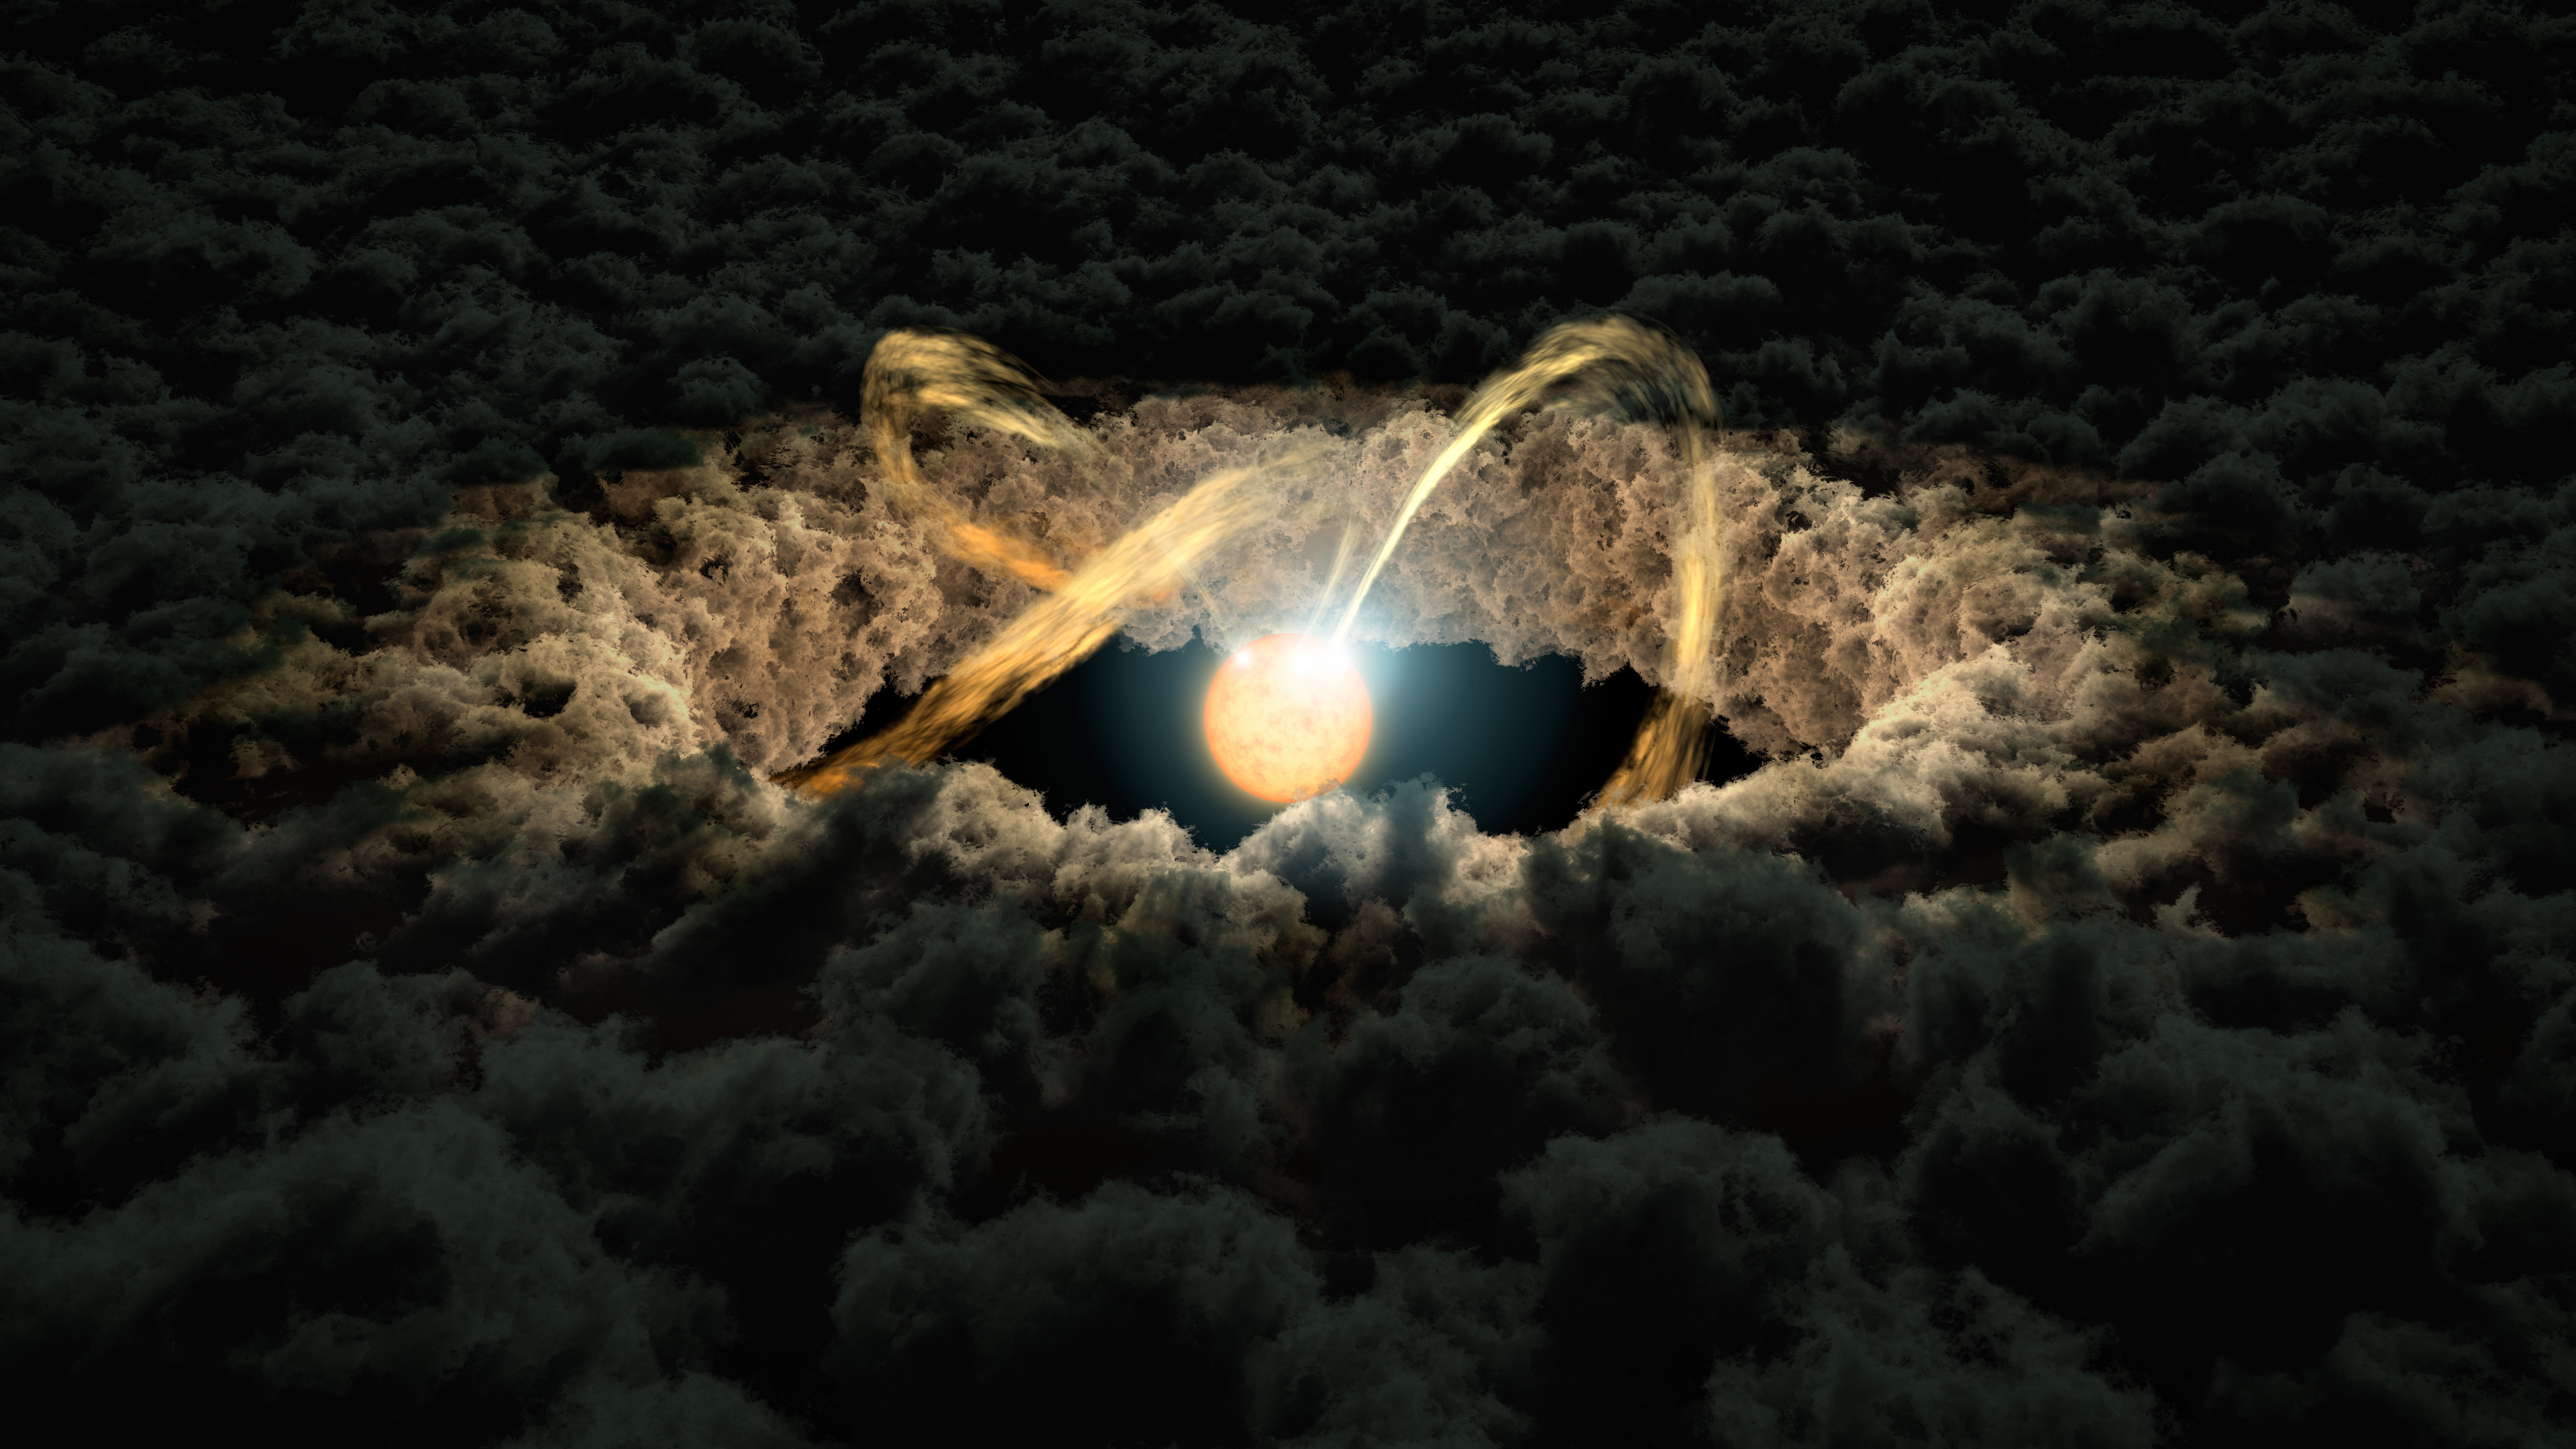

Protoplanetary Disk

This illustration shows a star surrounded by a protoplanetary disk. Material from the thick disk flows along the stars magnetic field lines and is deposited onto the stars surface. When material hits the star, it lights up brightly.

The star's irregular illumination allows astronomers to measure the gap between the disk and the star by using a technique called "photo-reverberation" or "light echoes." First, astronomers look at how much time it takes for light from the star to arrive at Earth. Then, they compare that with the time it takes for light from the star to bounce off the inner edge of the disk and then arrive at Earth. That time difference is used to measure distance, as the speed of light is constant.

Credit: NASA/JPL-Caltech/R. Hurt (IPAC)